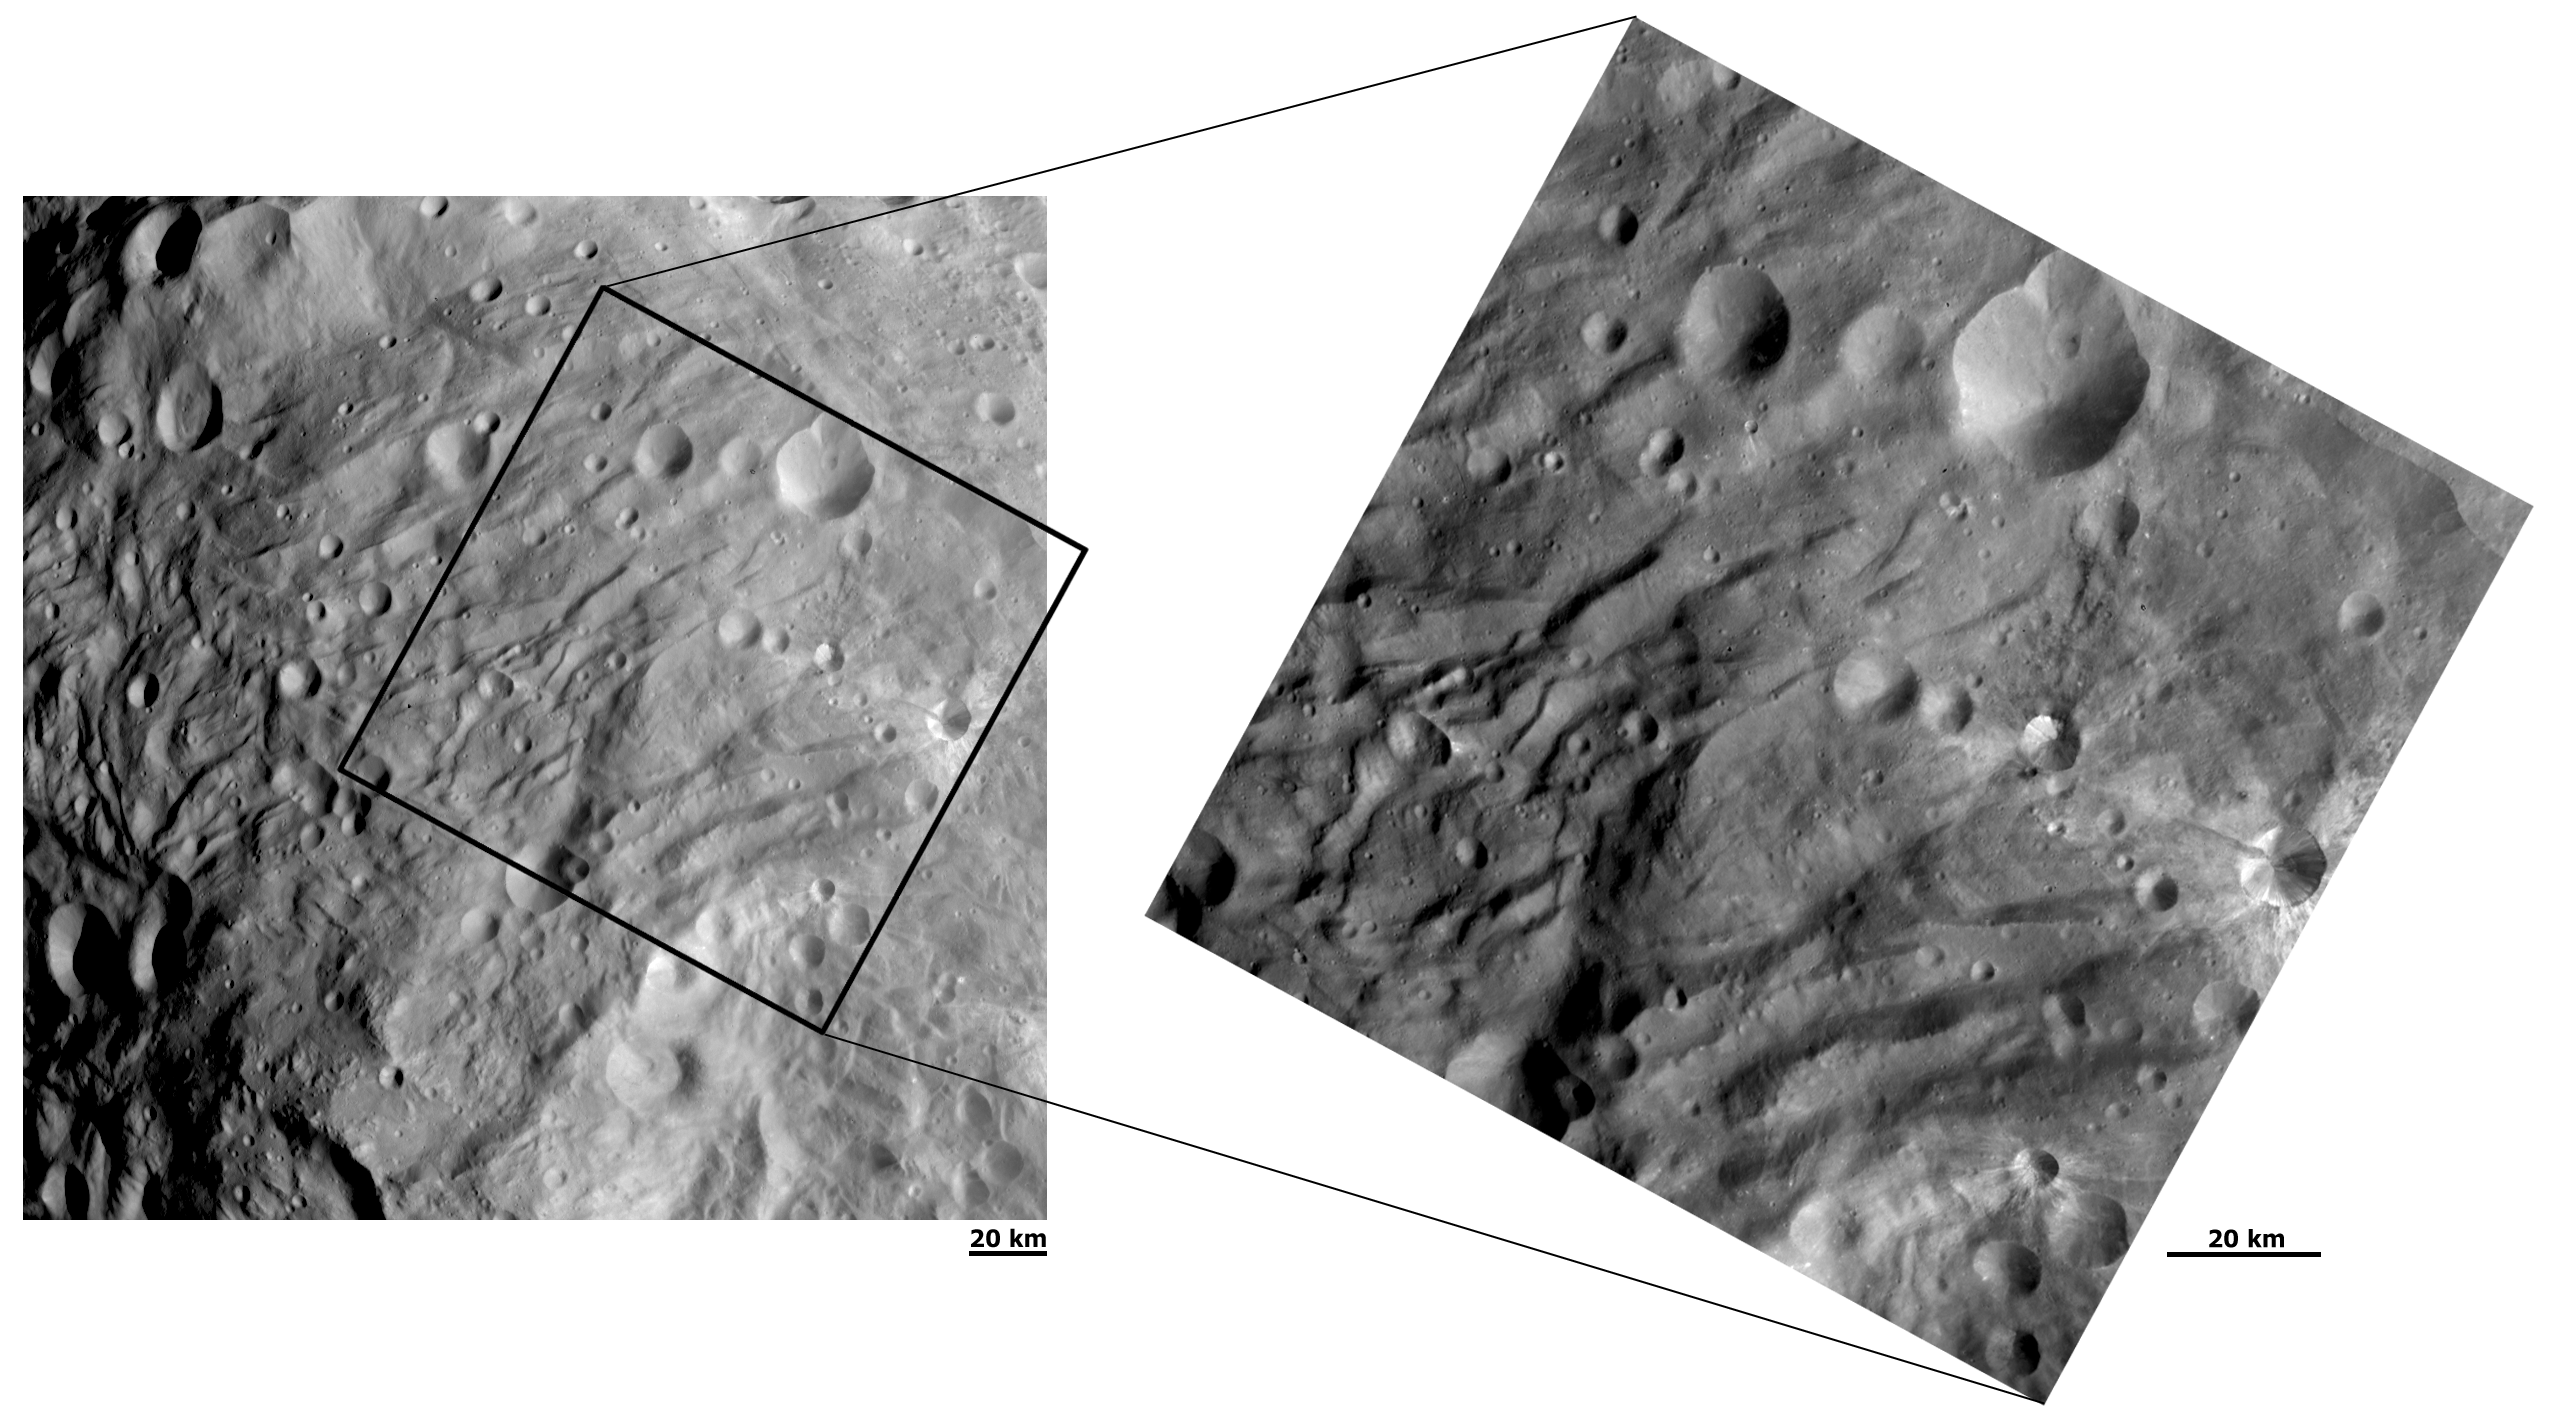

Closing in on the Wrinkles and Grooves at Vesta’s South Pole

NASA’s Dawn spacecraft obtained these images of Vesta with its framing camera on Aug. 28 (left) and Sept. 9, 2011. These images of the south polar region were taken through the camera’s clear filter at a distance of 1,700 miles (2,740 kilometers). The images have a resolution of about 260 and 130 meters per pixel.

The Dawn mission to Vesta and Ceres is managed by NASA’s Jet Propulsion Laboratory, a division of the California Institute of Technology, Pasadena, Calif., for NASA’s Science Mission Directorate, Washington. UCLA is responsible for overall Dawn mission science. The Dawn framing cameras were developed and built under the leadership of the Max Planck Institute for Solar System Research, Katlenburg-Lindau, Germany, with significant contributions by DLR German Aerospace Center, Institute of Planetary Research, Berlin, and in coordination with the Institute of Computer and Communication Network Engineering, Braunschweig. The Framing Camera project is funded by the Max Planck Society, DLR, and NASA/JPL.

Credit: NASA/JPL-Caltech/UCLA/MPS/DLR/IDA